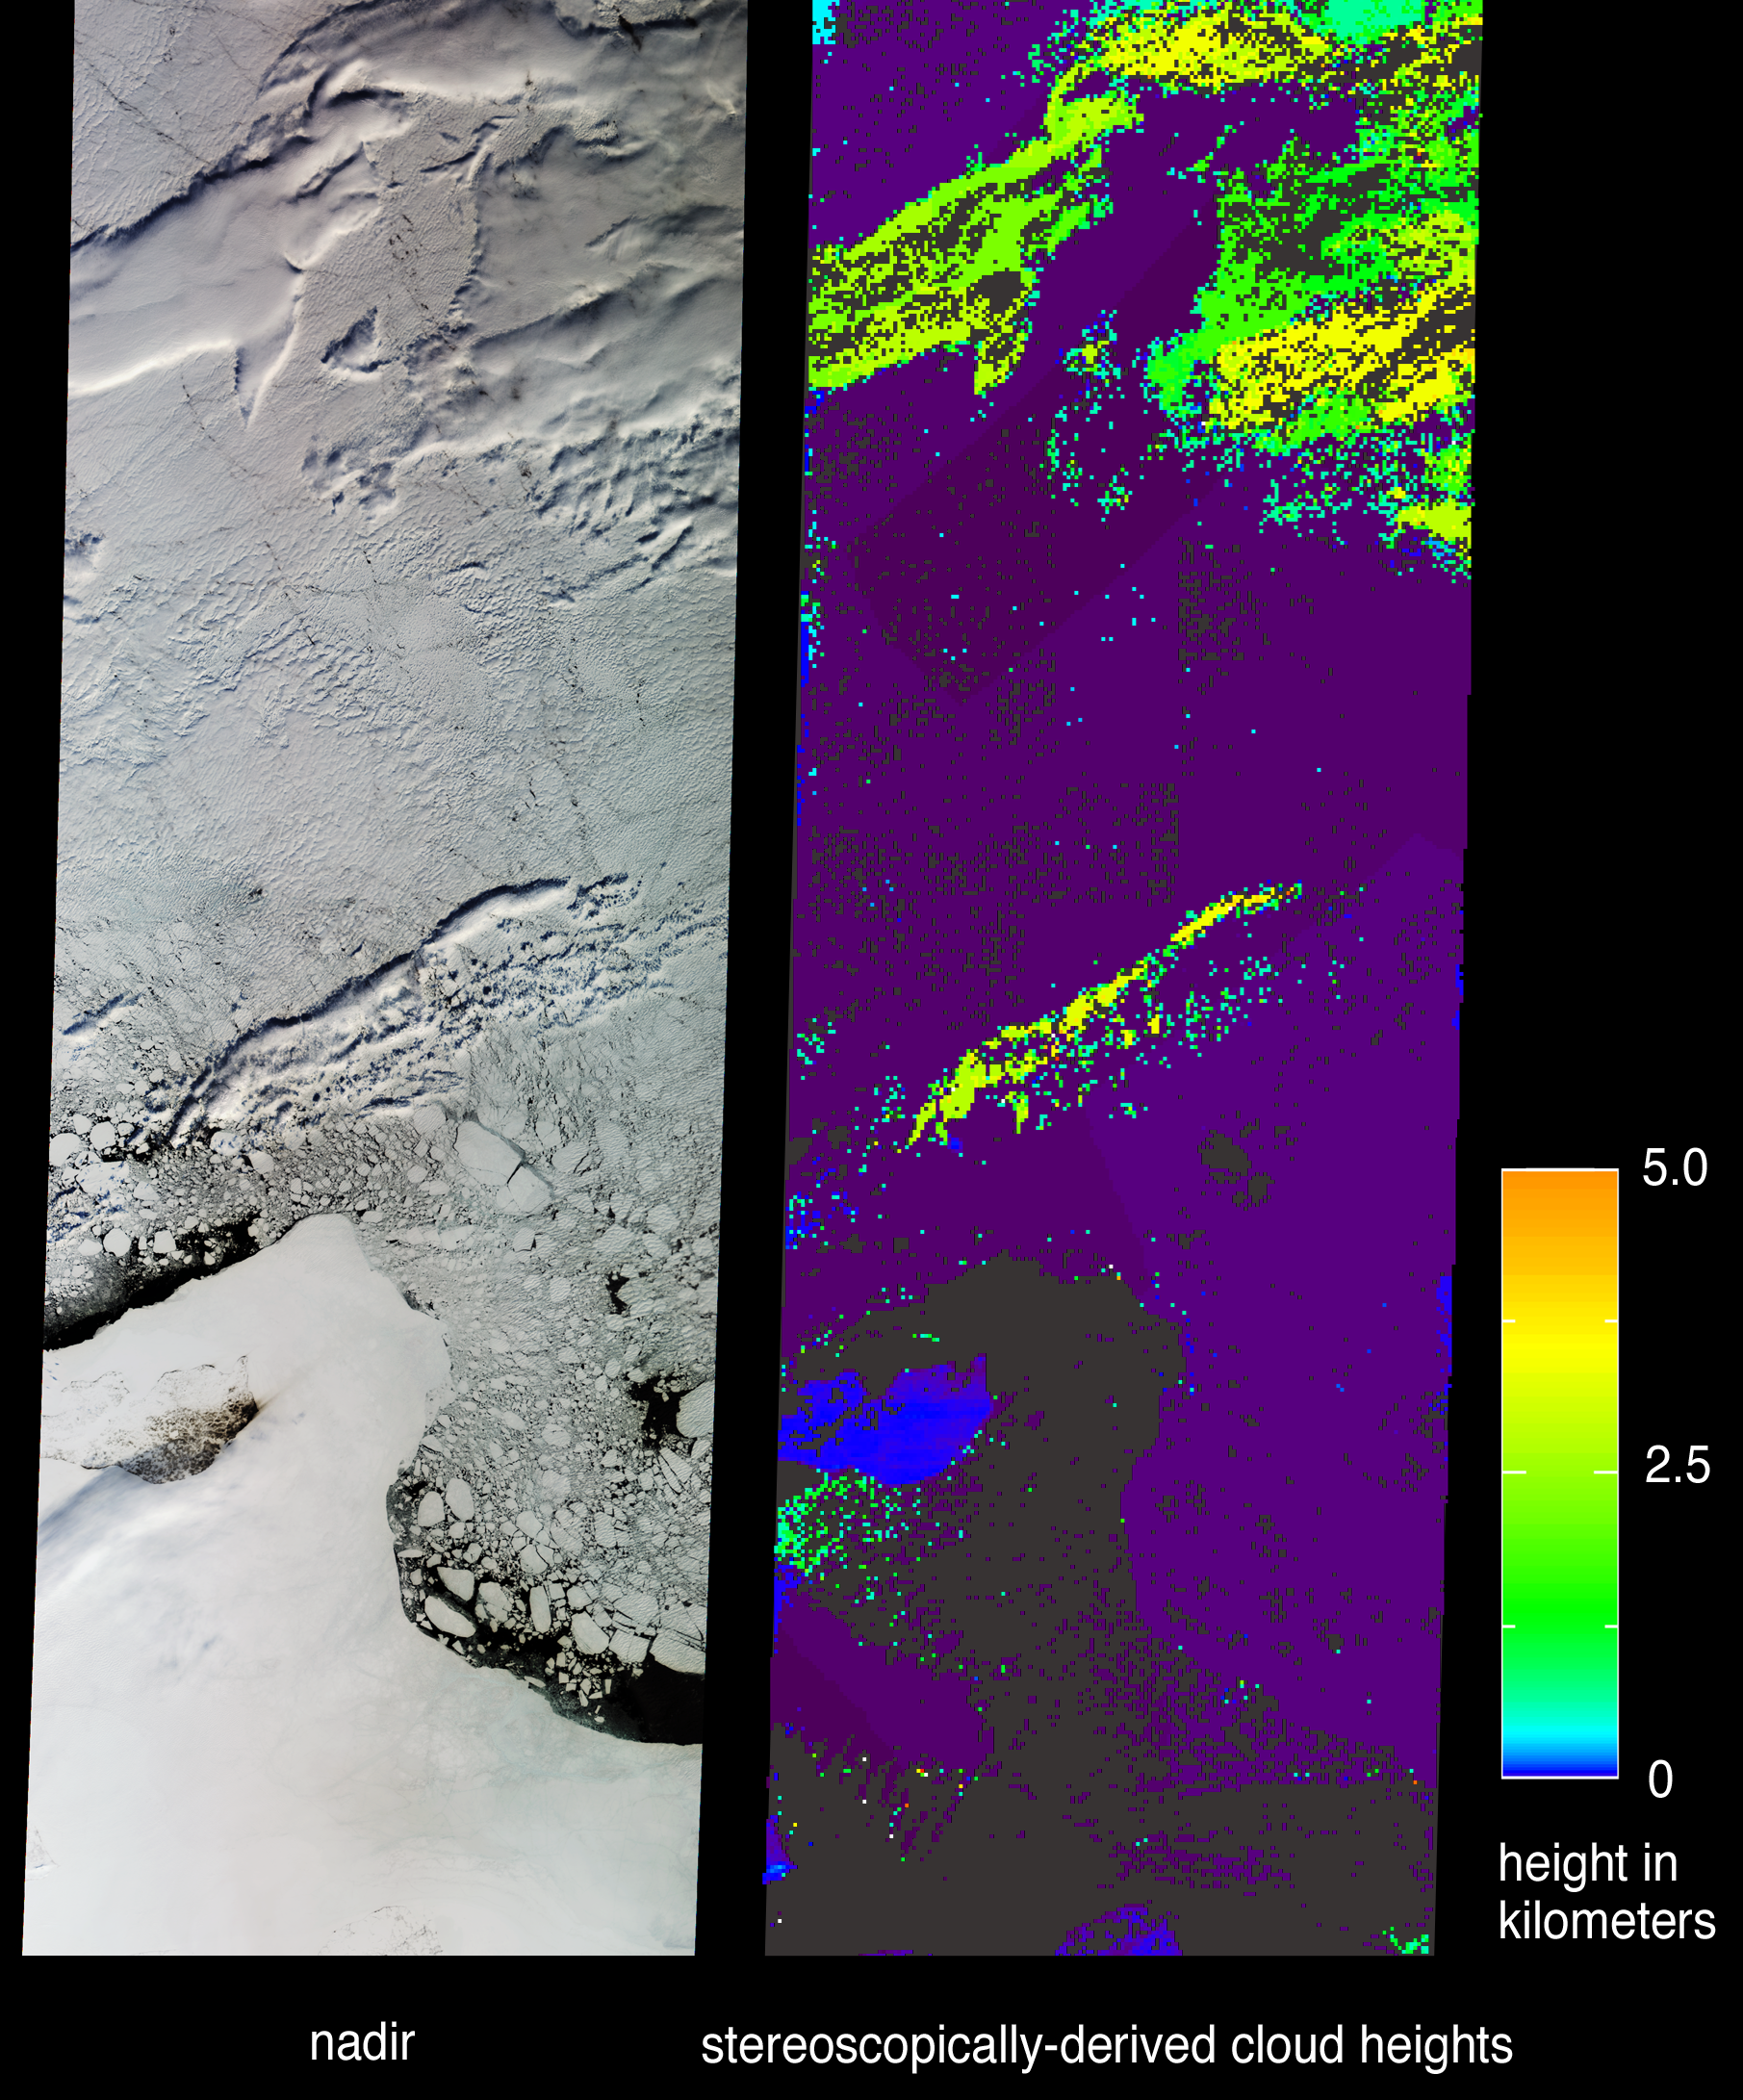

Distinguishing Clouds from Ice over the East Siberian Sea, Russia

As a consequence of its capability to retrieve cloud-top elevations, stereoscopic observations from the Multi-angle Imaging SpectroRadiometer (MISR) can discriminate clouds from snow and ice. The central portion of Russia’s East Siberian Sea, including one of the New Siberian Islands, Novaya Sibir, are portrayed in these views from data acquired on May 28, 2002.

The left-hand image is a natural color view from MISR’s nadir camera. On the right is a height field retrieved using automated computer processing of data from multiple MISR cameras. Although both clouds and ice appear white in the natural color view, the stereoscopic retrievals are able to identify elevated clouds based on the geometric parallax which results when they are observed from different angles. Owing to their elevation above sea level, clouds are mapped as green and yellow areas, whereas land, sea ice, and very low clouds appear blue and purple. Purple, in particular, denotes elevations very close to sea level. The island of Novaya Sibir is located in the lower left of the images. It can be identified in the natural color view as the dark area surrounded by an expanse of fast ice. In the stereo map the island appears as a blue region indicating its elevation of less than 100 meters above sea level. Areas where the automated stereo processing failed due to lack of sufficient spatial contrast are shown in dark gray. The northern edge of the Siberian mainland can be found at the very bottom of the panels, and is located a little over 250 kilometers south of Novaya Sibir. Pack ice containing numerous fragmented ice floes surrounds the fast ice, and narrow areas of open ocean are visible.

The East Siberian Sea is part of the Arctic Ocean and is ice-covered most of the year. The New Siberian Islands are almost always covered by snow and ice, and tundra vegetation is very scant. Despite continuous sunlight from the end of April until the middle of August, the ice between the island and the mainland typically remains until August or September.

The Multi-angle Imaging SpectroRadiometer views almost the entire Earth every 9 days. These images were acquired during Terra orbit 12986 and cover an area of about 380 kilometers x 1117 kilometers. They utilize data from blocks 24 to 32 within World Reference System-2 path 117.

MISR was built and is managed by NASA’s Jet Propulsion Laboratory, Pasadena, CA, for NASA’s Office of Earth Science, Washington, DC. The Terra satellite is managed by NASA’s Goddard Space Flight Center, Greenbelt, MD. JPL is a division of the California Institute of Technology.

Credit: NASA/GSFC/LaRC/JPL, MISR Team